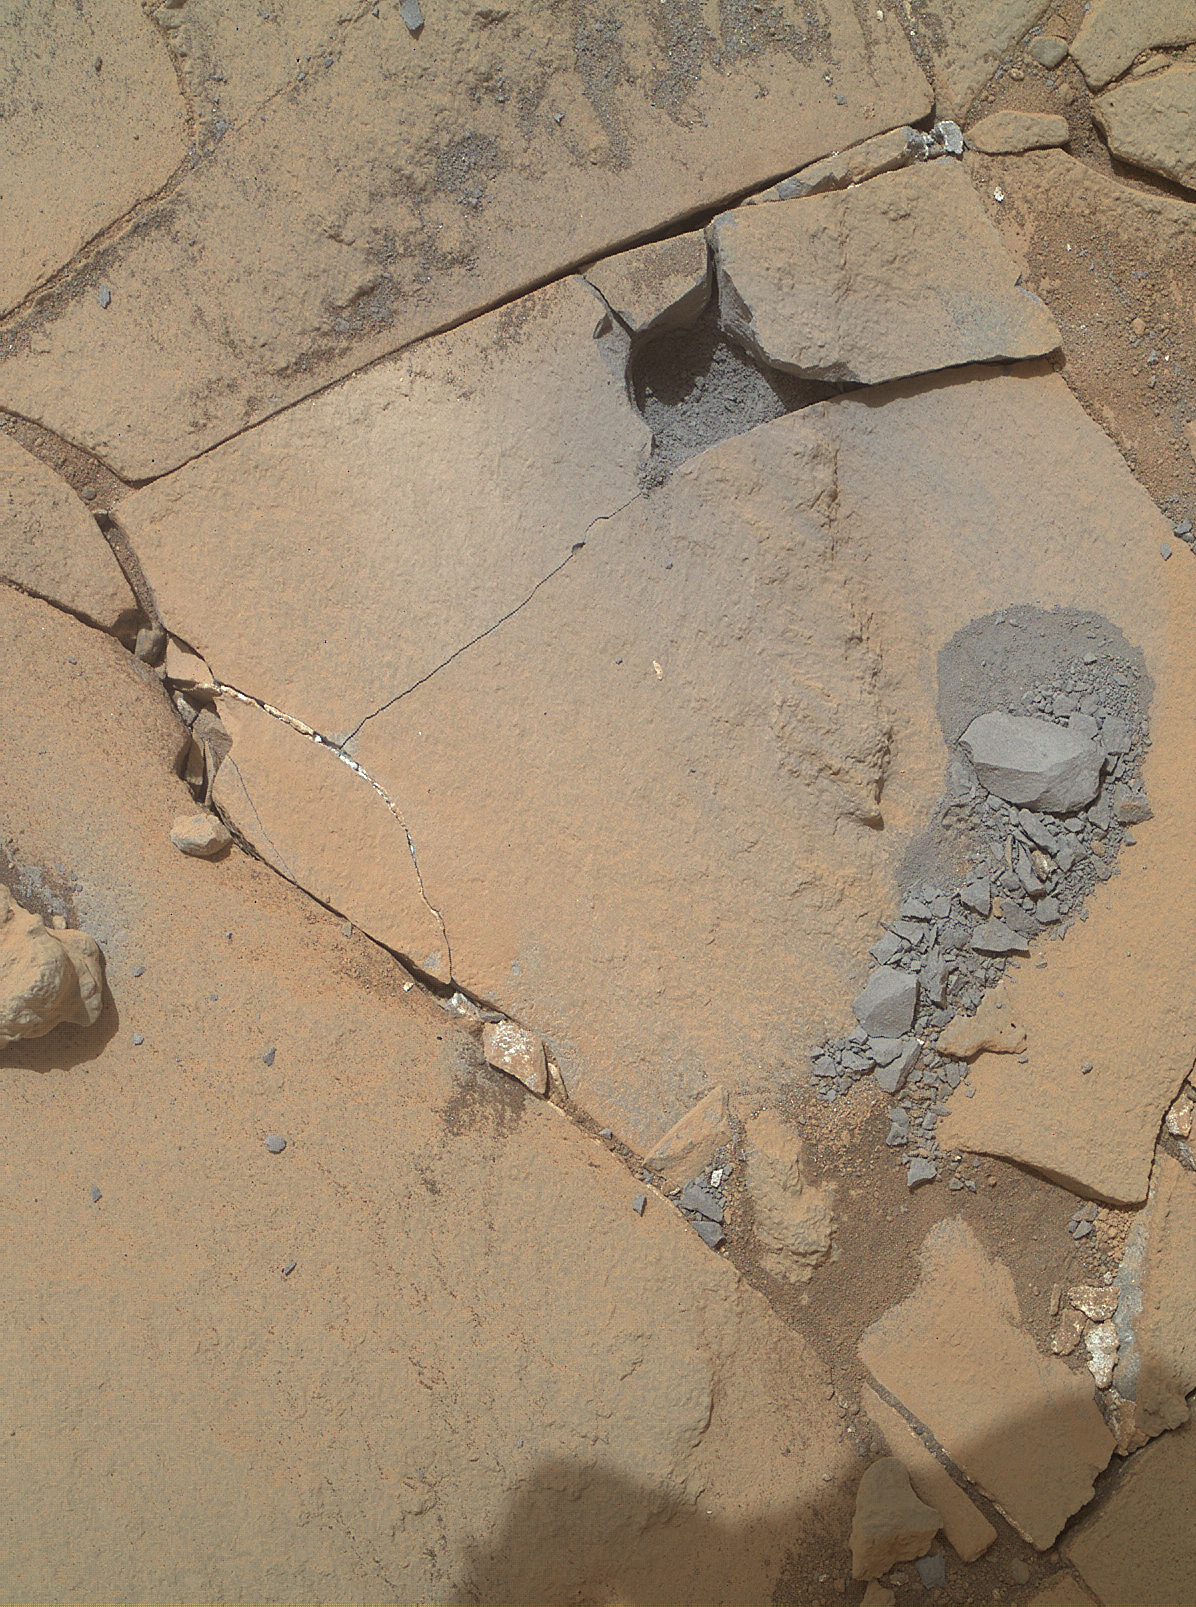

Results from Curiosity’s Mini-Drill Test at ‘Mojave’

This view from the Mars Hand Lens Imager (MAHLI) camera on the arm of NASA’s Curiosity Mars rover shows some of the outcome from a shallow-depth, mini-drill test to assess whether a rock target called “Mojave” is appropriate for full-depth drilling to collect a sample. It was taken on Jan. 13, 2015, during the 867th Martian day, or sol, of Curiosity’s work on Mars.

The drill cuts a hole about 0.63 inch (1.6 centimeters) in diameter. The hole from the shallow drilling test is near the top of this image. The test drilling cracked the target rock and dislodged pieces of it. A few hours after seeing the results of this test, the rover team is evaluating whether an alternate target location in this area would make an appropriate site for sample-collection drilling, and meanwhile planning close-up investigation of the resulting rock fragments with freshly exposed surfaces, particularly the grayish one on the right-hand side of the image. On Earth, field geologists carry rock hammers to crack rocks and expose fresh surfaces, but this is an unusual opportunity in a Mars rover mission.

MAHLI was built by Malin Space Science Systems, San Diego. NASA’s Jet Propulsion Laboratory, a division of the California Institute of Technology in Pasadena, manages the Mars Science Laboratory Project for the NASA Science Mission Directorate, Washington. JPL designed and built the project’s Curiosity rover.

Credit: NASA/JPL-Caltech/MSSS